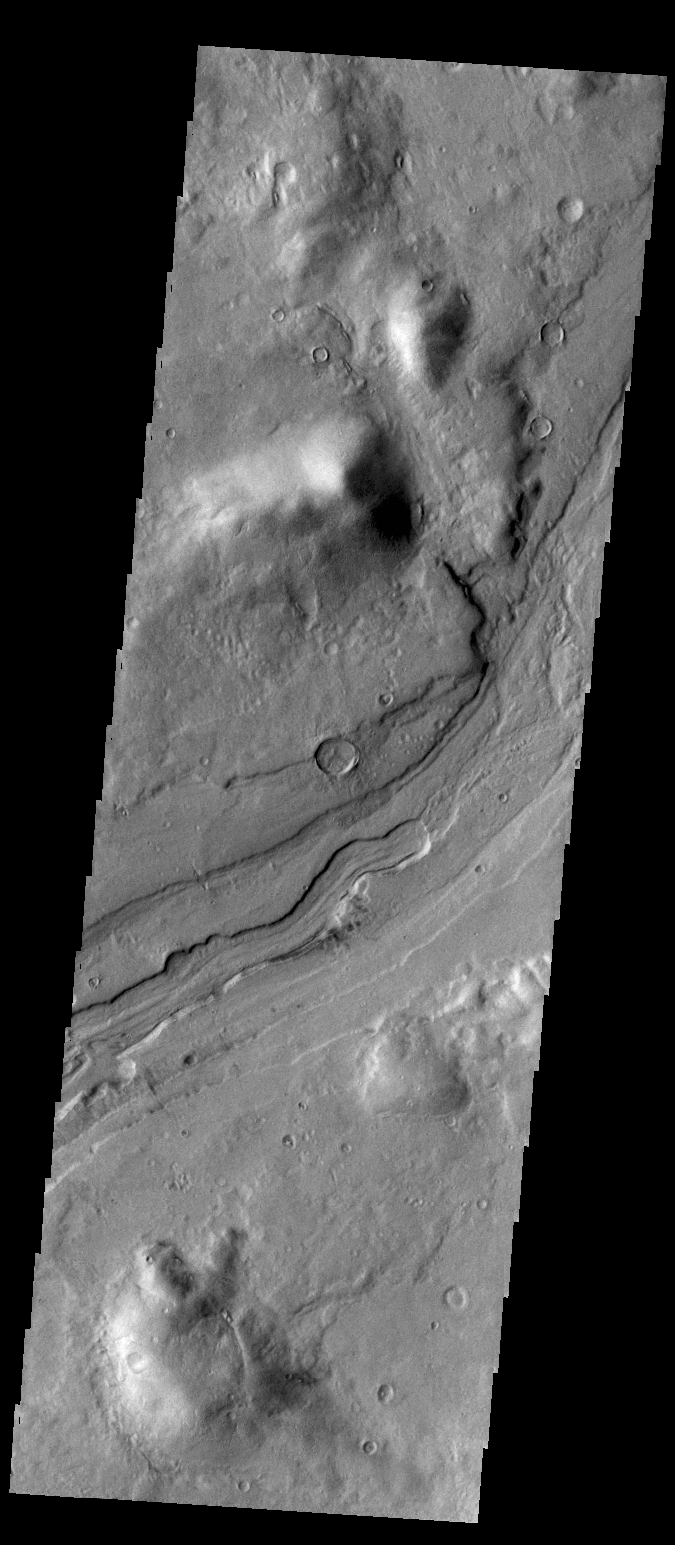

Reull Vallis

The complex channel in this VIS image is a small section of Reull Vallis.

Credit: NASA/JPL/ASU